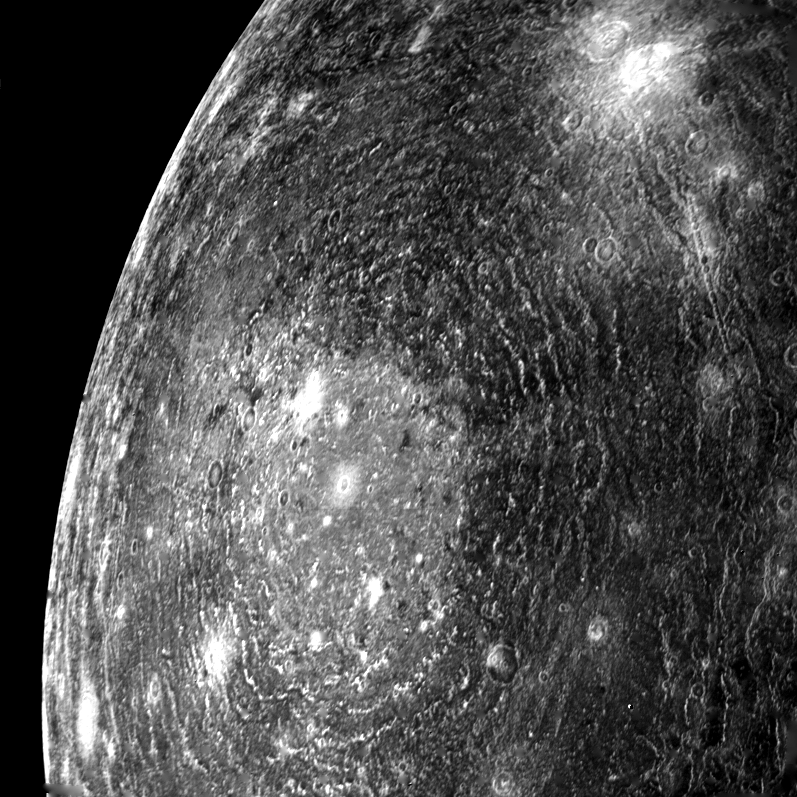

Callisto Basin

This picture of a multi-ring basin on Callisto was taken the morning of March 6, 1979, from a distance of about 200,000 km. The complicated circular structure seen at left center is similar to the large circular impact basins that dominate the surface of the Earth’s moon and also the planet Mercury. The inner parts of these basins are generally surrounded by radially lineated ejecta and several concentric mountainous ring structures that are thought to form during the impact event. This multi-ring basin on Callisto consists of light floored central basin some 300 km in diameter surrounded by at least eight to ten discontinuous rhythmically spaced ridges. No radially lineated ejecta can be seen. The ring structures on Moon and Mercury have been likened to ripples produced on a pond by a rock striking the water. The great number of rings observed around this basin on Callisto is consistent with its low planetary density and probable low internal strength. JPL manages and controls the Voyager project for NASA’s Office of Space Science.

Credit: NASA/JPL